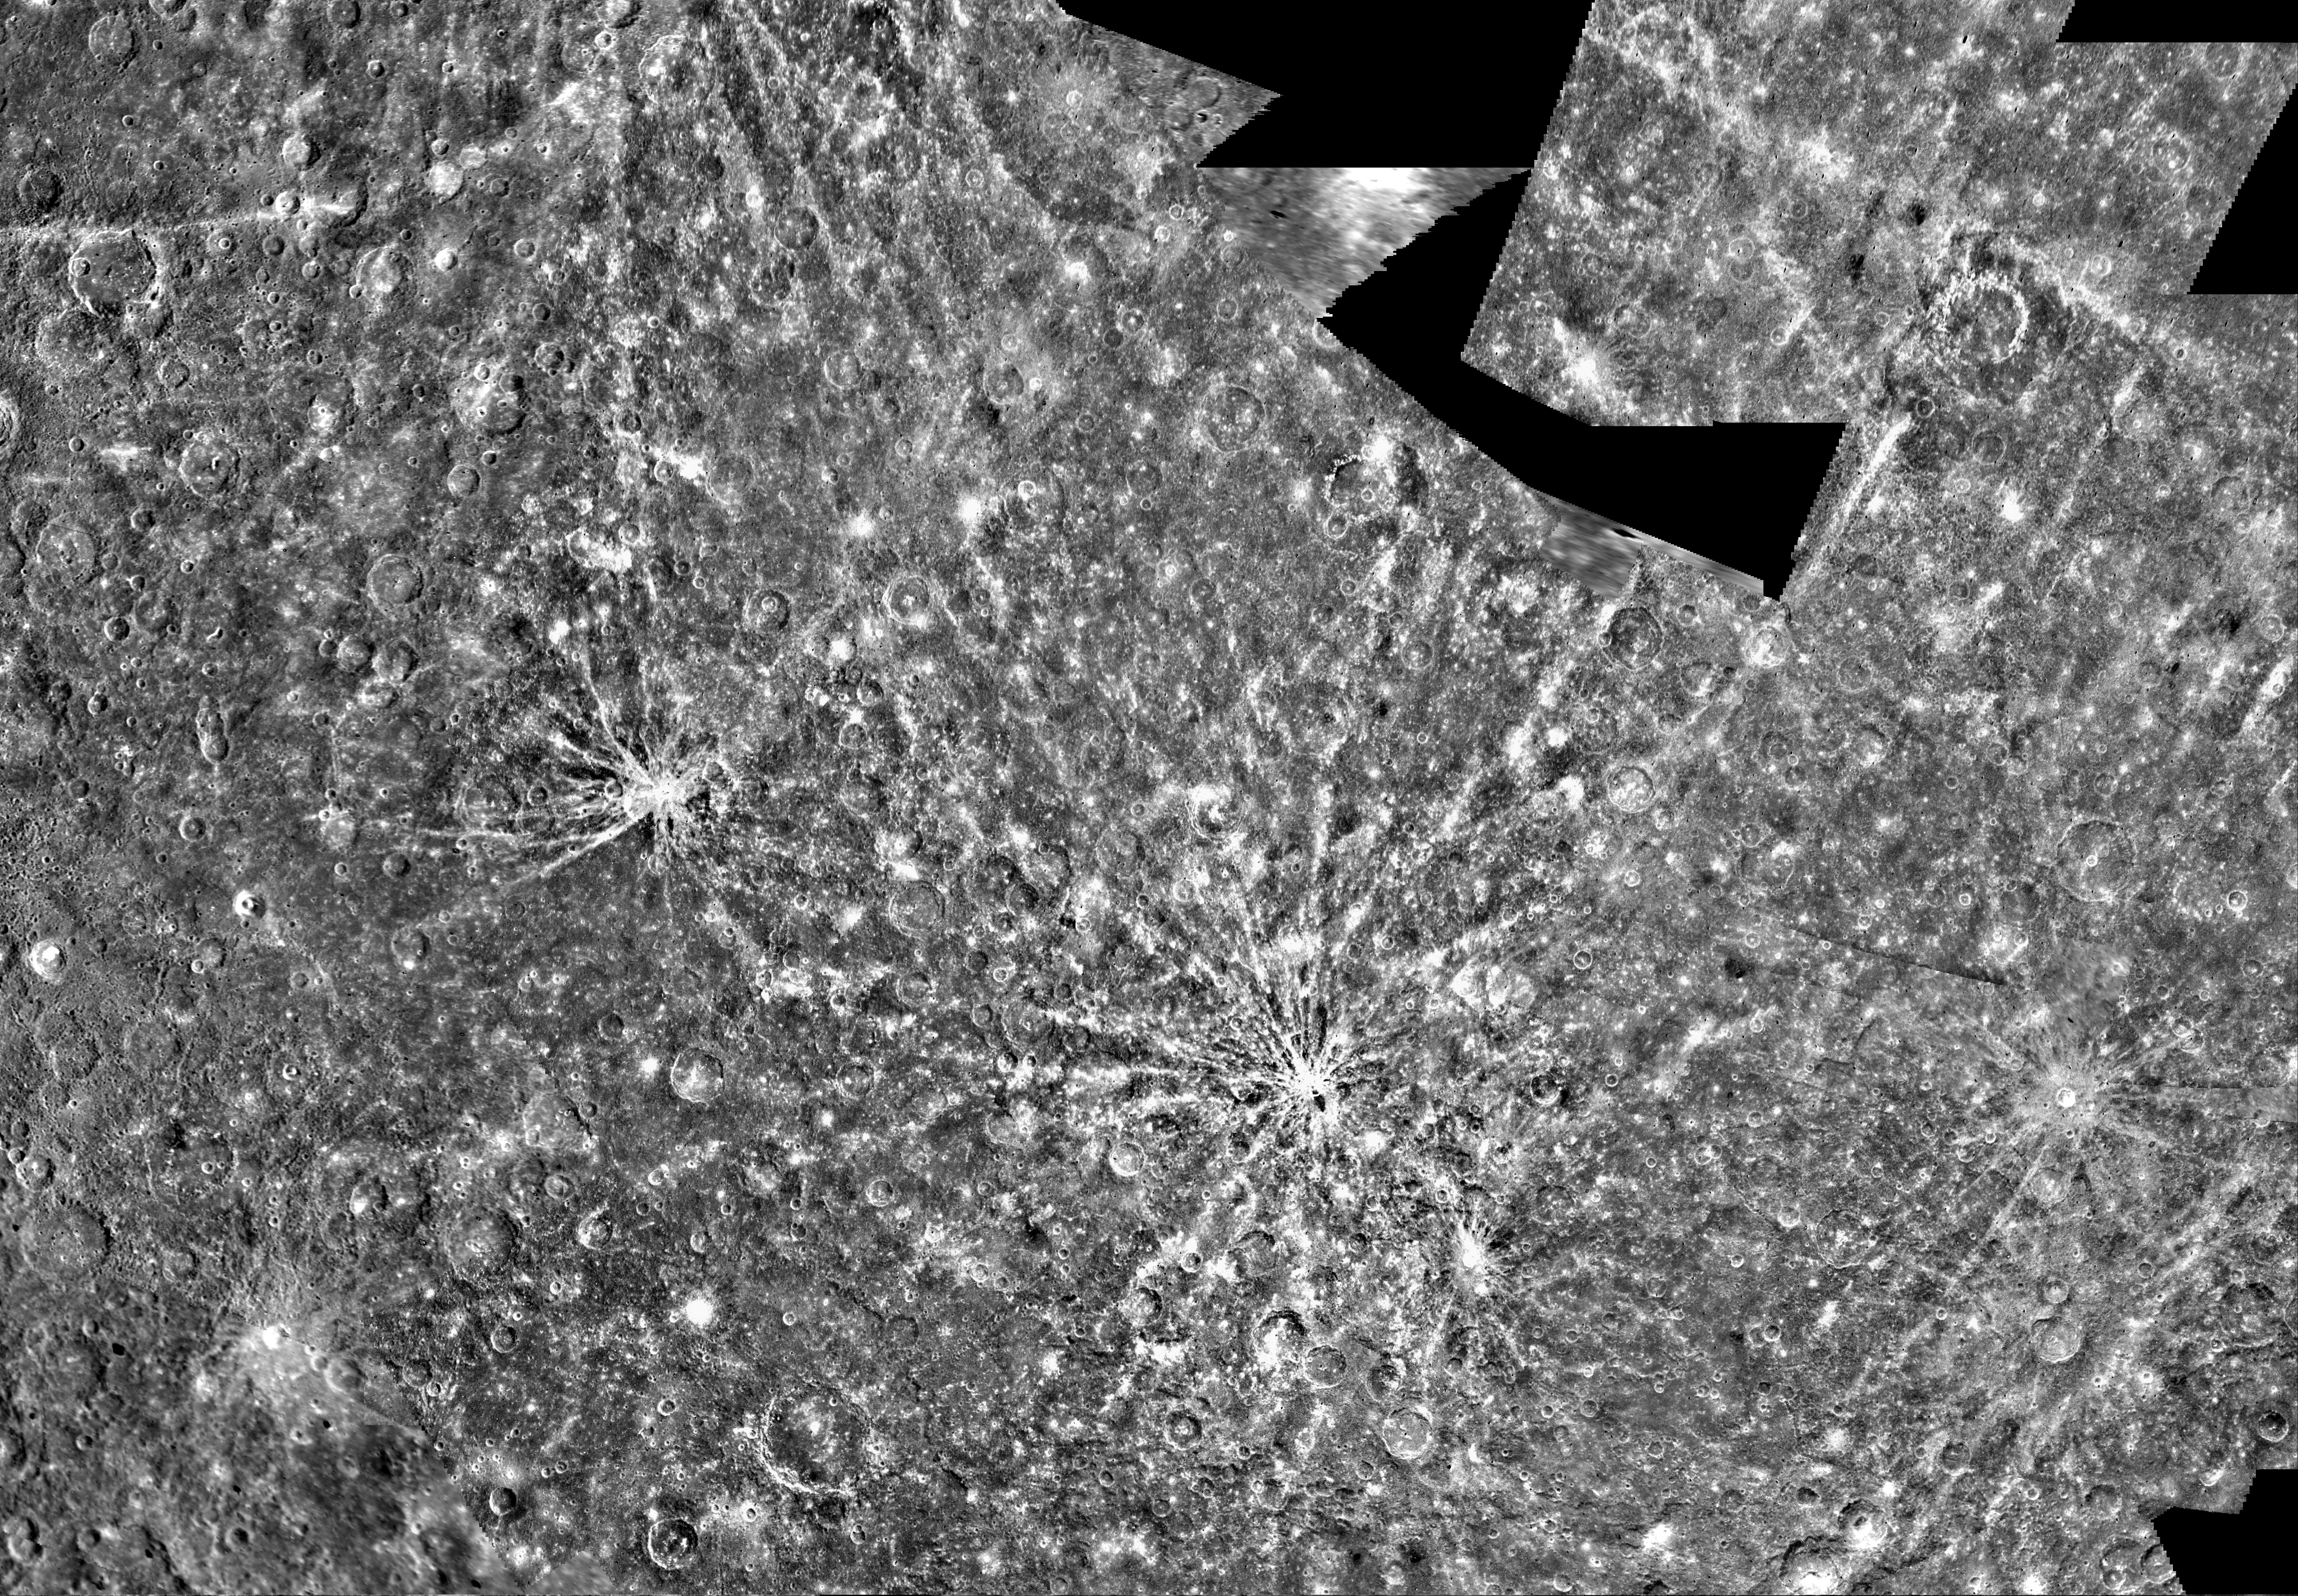

Mercury: Beethoven Quadrangle, H-7

Mercury: Computer Photomosaic of the Beethoven Quadrangle, H-7 The Beethoven Quadrangle, named for the 19th century classical German composer, lies in Mercury’s Equatorial Mercator located between longitude 740 to 1440. The Mariner 10 spacecraft imaged the region during its initial flyby of the planet. The Image Processing Lab at NASA’s Jet Propulsion Laboratory produced this photomosaic using computer software and techniques developed for use in processing planetary data. The images used to construct the Beethoven Quadrangle were taken as Mariner 10 flew passed Mercury. The Mariner 10 spacecraft was launched in 1974. The spacecraft took images of Venus in February 1974 on the way to three encounters with Mercury in March and September 1974 and March 1975. The spacecraft took more than 7,000 images of Mercury, Venus, the Earth and the Moon during its mission. The Mariner 10 Mission was managed by the Jet Propulsion Laboratory for NASA’s Office of Space Science in Washington, D.C.

Credit: NASA/JPL